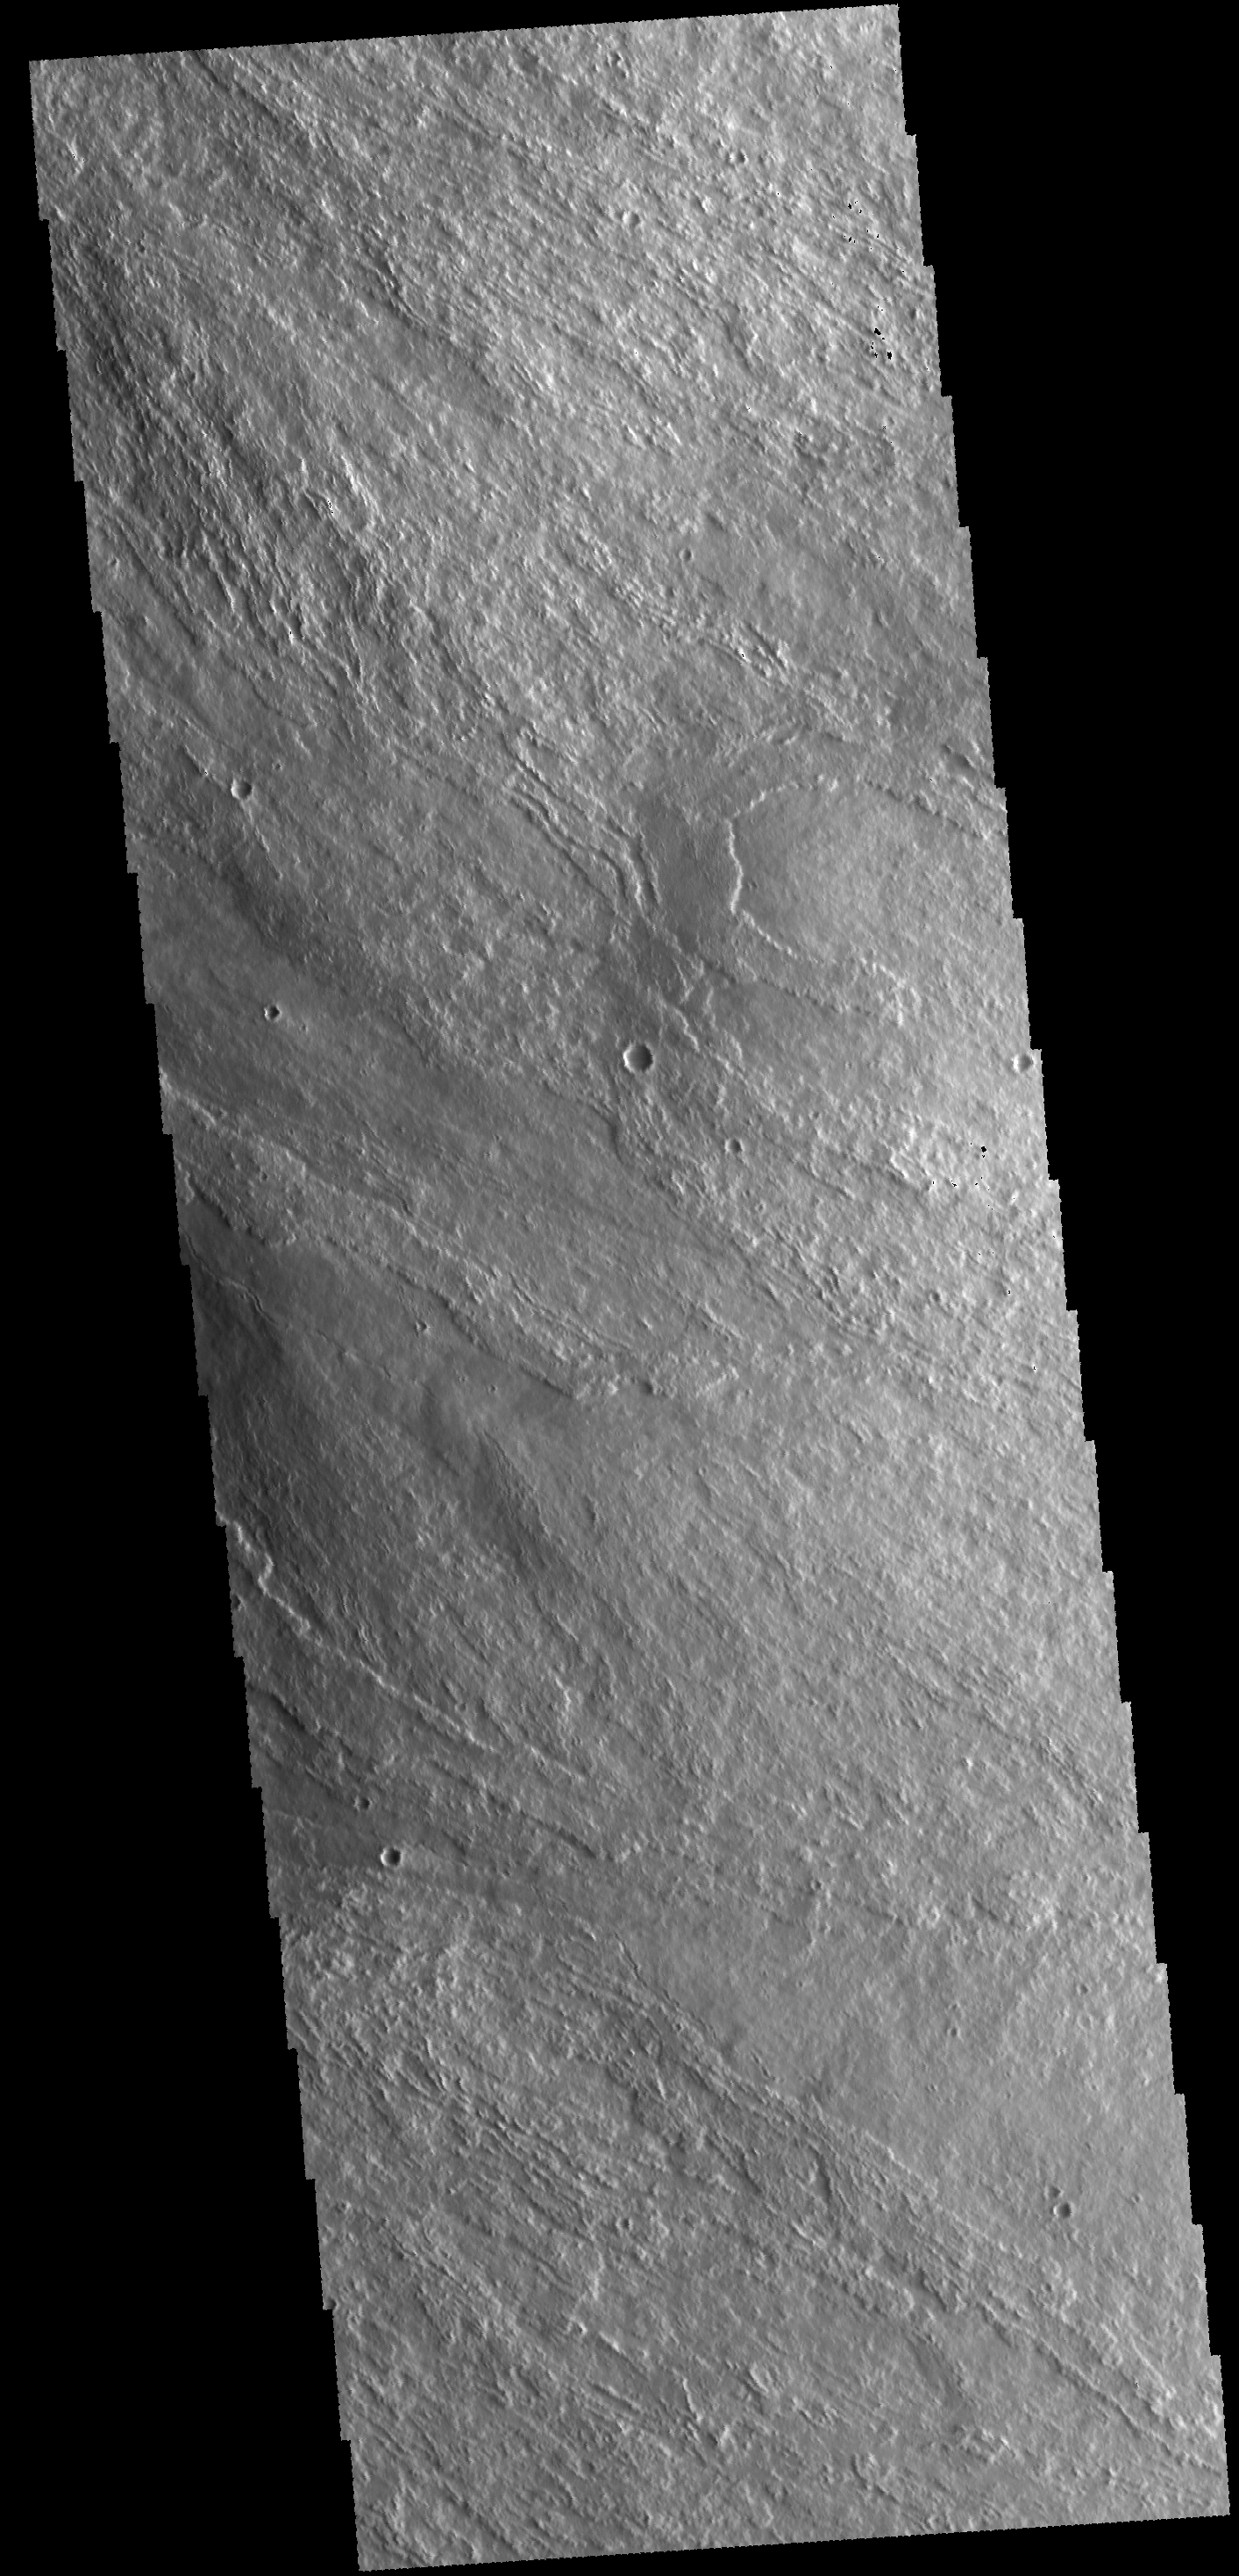

Olympus Mons

The lava flows in this VIS image are located on the eastern flank of Olympus Mons.

Credit: NASA/JPL-Caltech/ASU